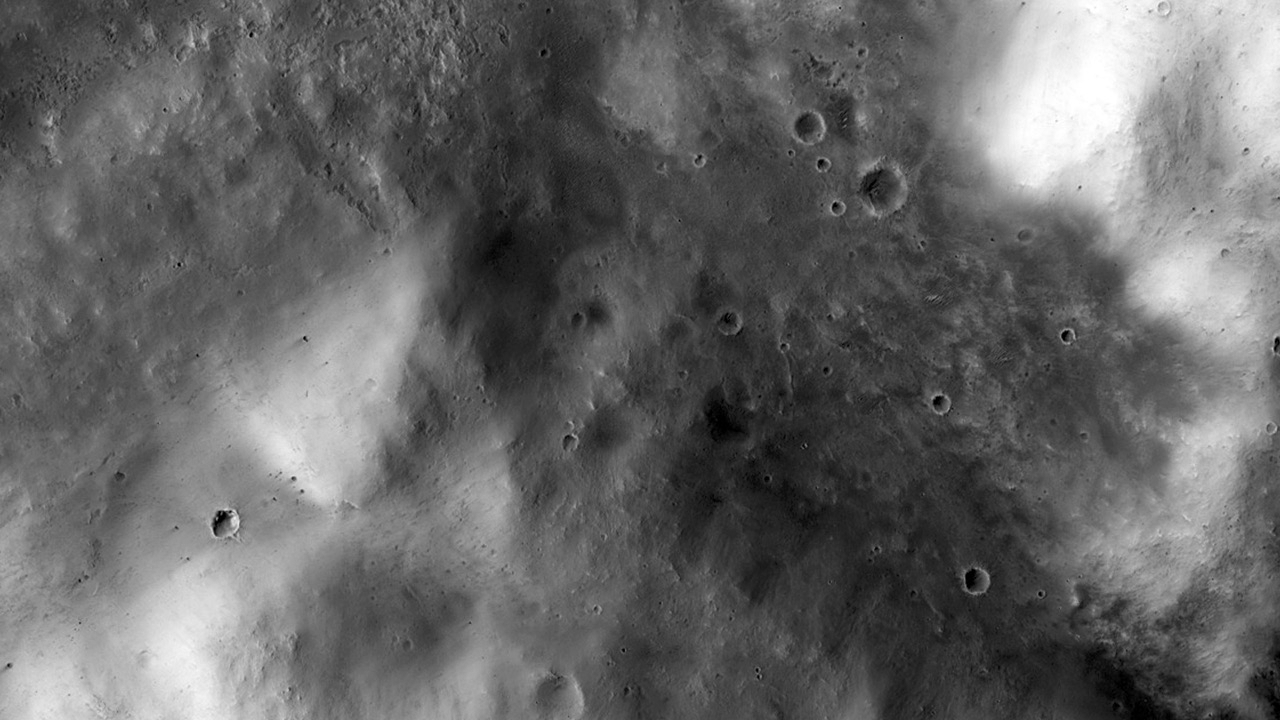

Western Edge of Mars’ Marth Crater, a Movie Location

In the best-selling novel “The Martian” and the movie based on it, stranded astronaut Mark Watney’s adventures take him to the rim of Mawrth Crater. This image from the High Resolution Imaging Science Experiment (HiRISE) camera on NASA’s Mars Reconnaissance Orbiter shows the nature of this terrain.

The crater rim is not very distinct, and from the Martian surface it would be quite difficult to tell that you are even on the rim of a crater. The terrain is hummocky and rolling, punctuated by smaller impact craters and wind-blown drifts of sand or dust.

This view is one image product from HiRISE observation ESP_042252_1930, taken Aug. 1, 2015, at 12.6 degrees north latitude, 355.7 degrees east longitude.

HiRISE is one of six instruments on the Mars Reconnaissance Orbiter. The University of Arizona, Tucson, operates HiRISE, which was built by Ball Aerospace & Technologies Corp., Boulder, Colorado. NASA’s Jet Propulsion Laboratory, a division of the California Institute of Technology in Pasadena, manages the Mars Reconnaissance Orbiter Project for NASA’s Science Mission Directorate, Washington. Lockheed Martin Space Systems, Denver, built the orbiter and collaborates with JPL to operate it.

Credit: NASA/JPL-Caltech/Univ. of Arizona